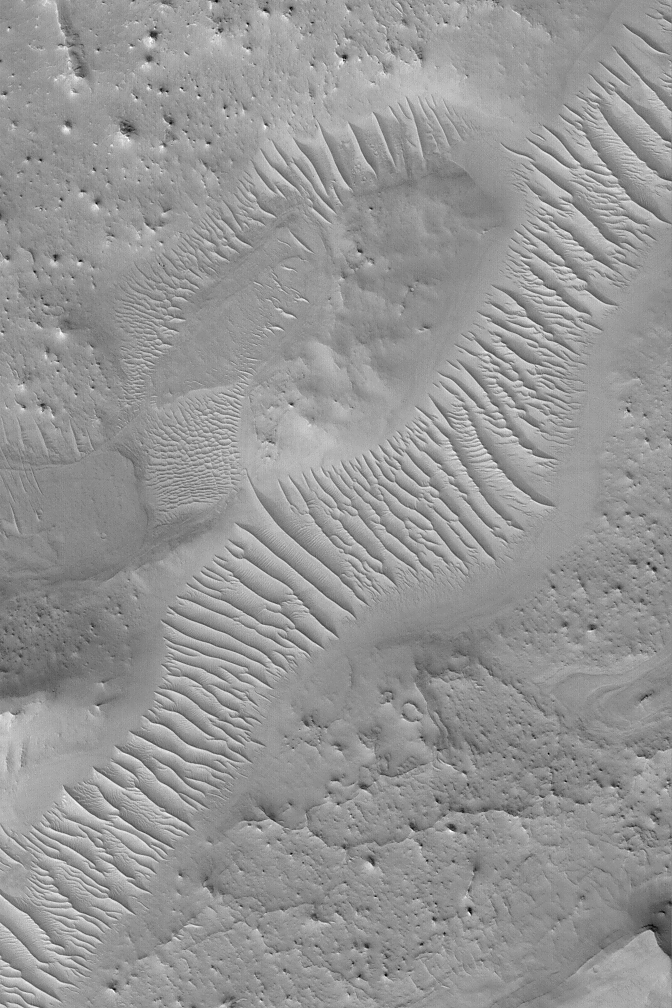

Ancient Valley

MGS MOC Release No. MOC2-491, 22 September 2003

Auqakuh Vallis is an ancient valley system that might have once been a conduit for liquid water flowing north, across northeastern Arabia Terra, toward the Nilosyrtis region. This Mars Global Surveyor (MGS) Mars Orbiter Camera (MOC) image shows a portion of the Auqakuh Vallis system. The valley was cut into layered bedrock. It was once much deeper than today, but much of the surrounding materials have been eroded away. Windblown sediments now cover the floor of the valley, a reflection of the parched conditions of the modern martian environment. This picture is located near 29.1°N, 299.6°W, and covers an area 3 km (1.9 mi) across. Sunlight illuminates the scene from the lower left.

Credit: NASA/JPL/MSSS